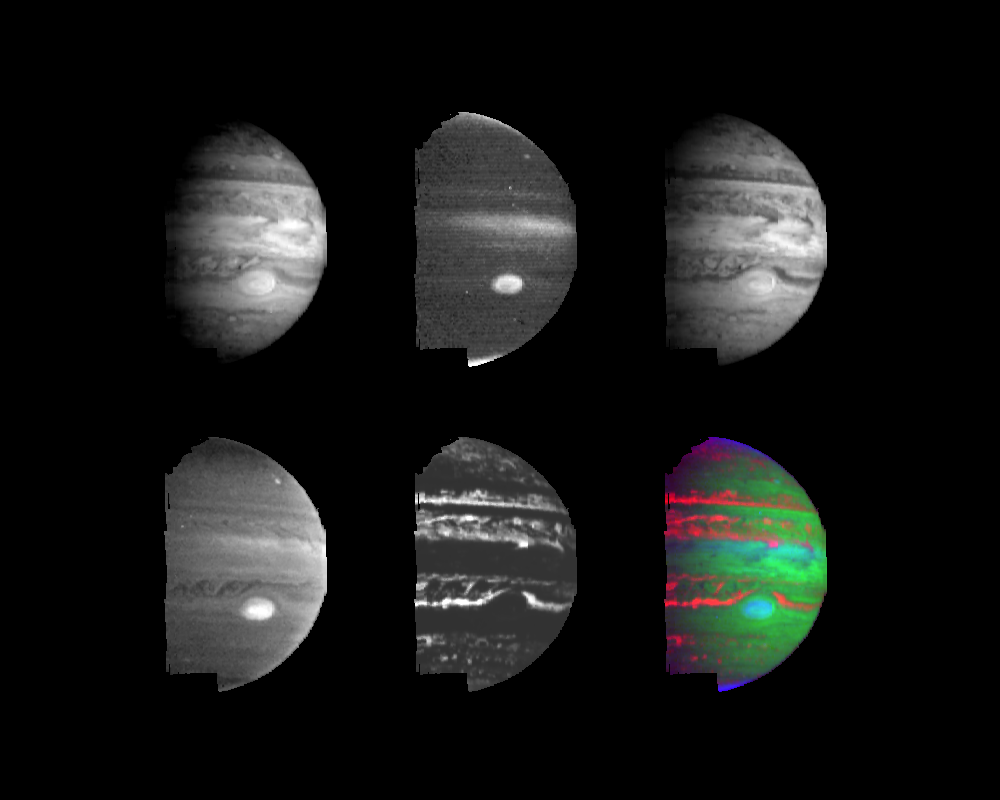

Jupiter’s Multi-level Clouds

Clouds and hazes at various altitudes within the dynamic Jovian atmosphere are revealed by multi-color imaging taken by the Near-Infrared Mapping Spectrometer (NIMS) onboard the Galileo spacecraft. These images were taken during the second orbit (G2) on September 5, 1996 from an early-morning vantage point 2.1 million kilometers (1.3 million miles) above Jupiter. They show the planet’s appearance as viewed at various near-infrared wavelengths, with distinct differences due primarily to variations in the altitudes and opacities of the cloud systems. The top left and right images, taken at 1.61 microns and 2.73 microns respectively, show relatively clear views of the deep atmosphere, with clouds down to a level about three times the atmospheric pressure at the Earth’s surface.

By contrast, the middle image in top row, taken at 2.17 microns, shows only the highest altitude clouds and hazes. This wavelength is severely affected by the absorption of light by hydrogen gas, the main constituent of Jupiter’s atmosphere. Therefore, only the Great Red Spot, the highest equatorial clouds, a small feature at mid-northern latitudes, and thin, high photochemical polar hazes can be seen. In the lower left image, at 3.01 microns, deeper clouds can be seen dimly against gaseous ammonia and methane absorption. In the lower middle image, at 4.99 microns, the light observed is the planet’s own indigenous heat from the deep, warm atmosphere.

The false color image (lower right) succinctly shows various cloud and haze levels seen in the Jovian atmosphere. This image indicates the temperature and altitude at which the light being observed is produced. Thermally-rich red areas denote high temperatures from photons in the deep atmosphere leaking through minimal cloud cover; green denotes cool temperatures of the tropospheric clouds; blue denotes cold of the upper troposphere and lower stratosphere. The polar regions appear purplish, because small-particle hazes allow leakage and reflectivity, while yellowish regions at temperate latitudes may indicate tropospheric clouds with small particles which also allow leakage. A mix of high and low-altitude aerosols causes the aqua appearance of the Great Red Spot and equatorial region.

The Jet Propulsion Laboratory manages the Galileo mission for NASA’s Office of Space Science, Washington, DC.

Credit: NASA/JPL